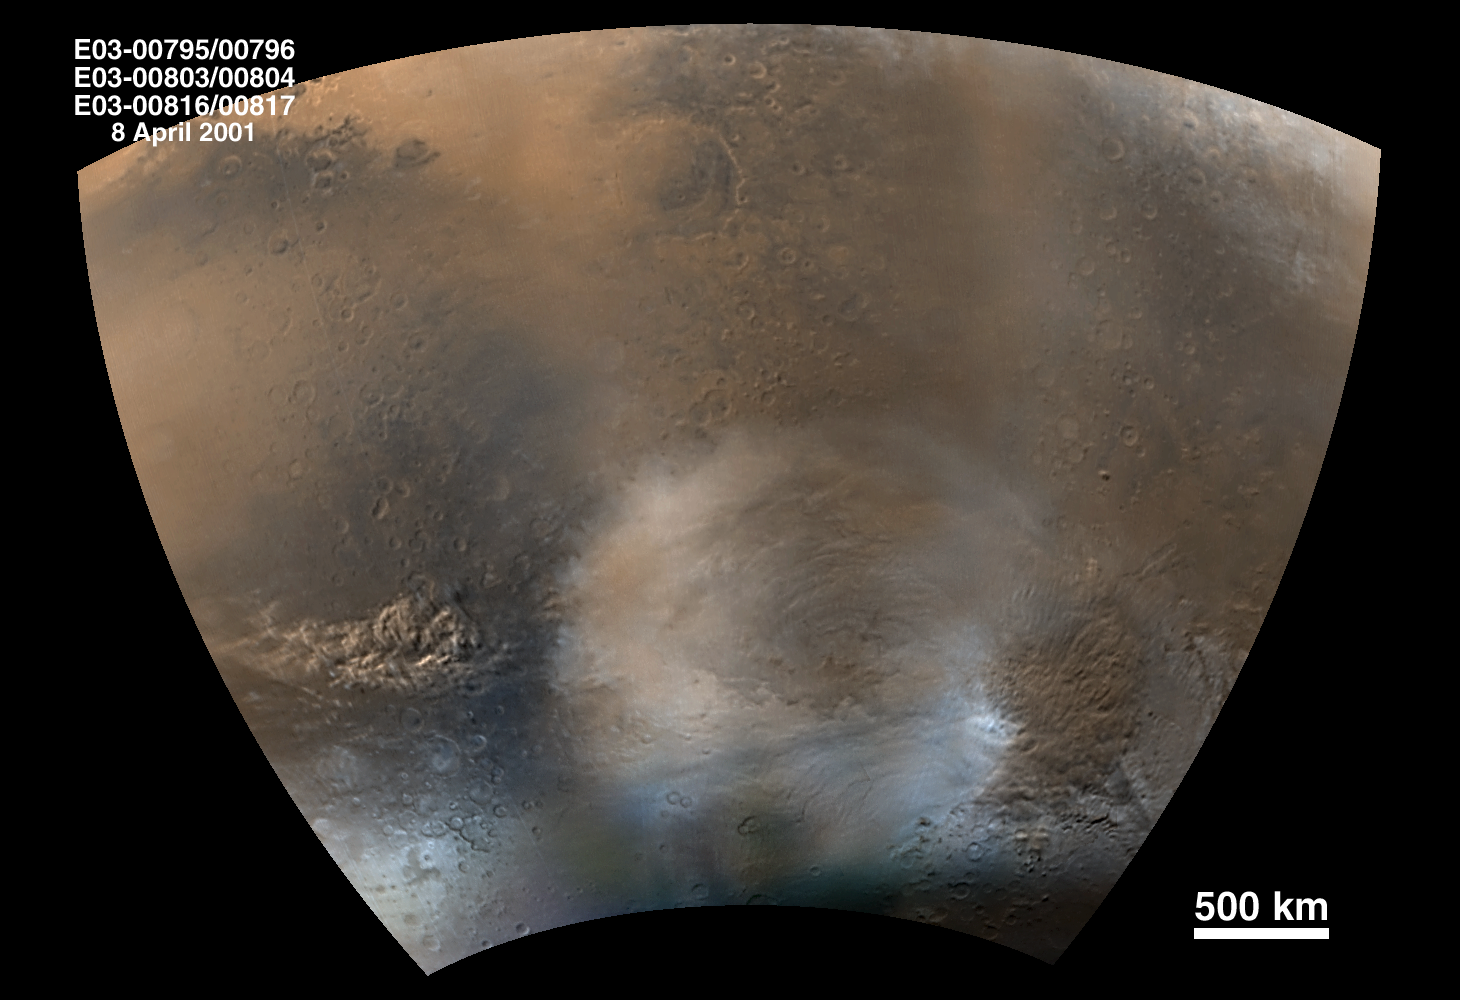

Mid-Winter Dust Storms Near Hellas Planitia

One of the primary objectives for the Mars Global Surveyor (MGS) Mars Orbiter Camera (MOC) during the Extended Mission is to continue daily monitoring of martian weather as expressed in clouds, dust storms, and patches of polar frost. During the Primary Mission, which lasted from March 1999 through January 2001, changes that occurred over a single martian year (687 Earth days) were observed. Now it is possible to see what the martian atmosphere will do for at least two-thirds of a second martian year, because the Extended Mission will run into April 2002.

This picture captures two dust storms, each large enough to cover Arizona or New Mexico. One is located near the lower left, the other at the lower right. Taken on April 8, 2001 (mid-southern winter), this is a mosaic of six MOC daily global images centered around Hellas Planitia in the martian southern hemisphere. Hellas Planitia is the dominant elliptical feature just below the center of the picture. The bright, nearly white surfaces along the lower (southern) edge of the picture are covered by wintertime frost. The strong temperature difference between the winter frost and the warmer air just off the edge of this polar cap generates winds that–at this time of year–are often strong enough to lift dust into large, reddish-brown, billowy clouds.

North is up and sunlight illuminates the area from the upper left. The martian equator forms the arc along the top of the picture; 500 kilometers (km) is equal to about 311 miles. The approximately 500 kilometer-wide circular feature just above the center is the crater Huygens.

Credit: NASA/JPL/MSSS